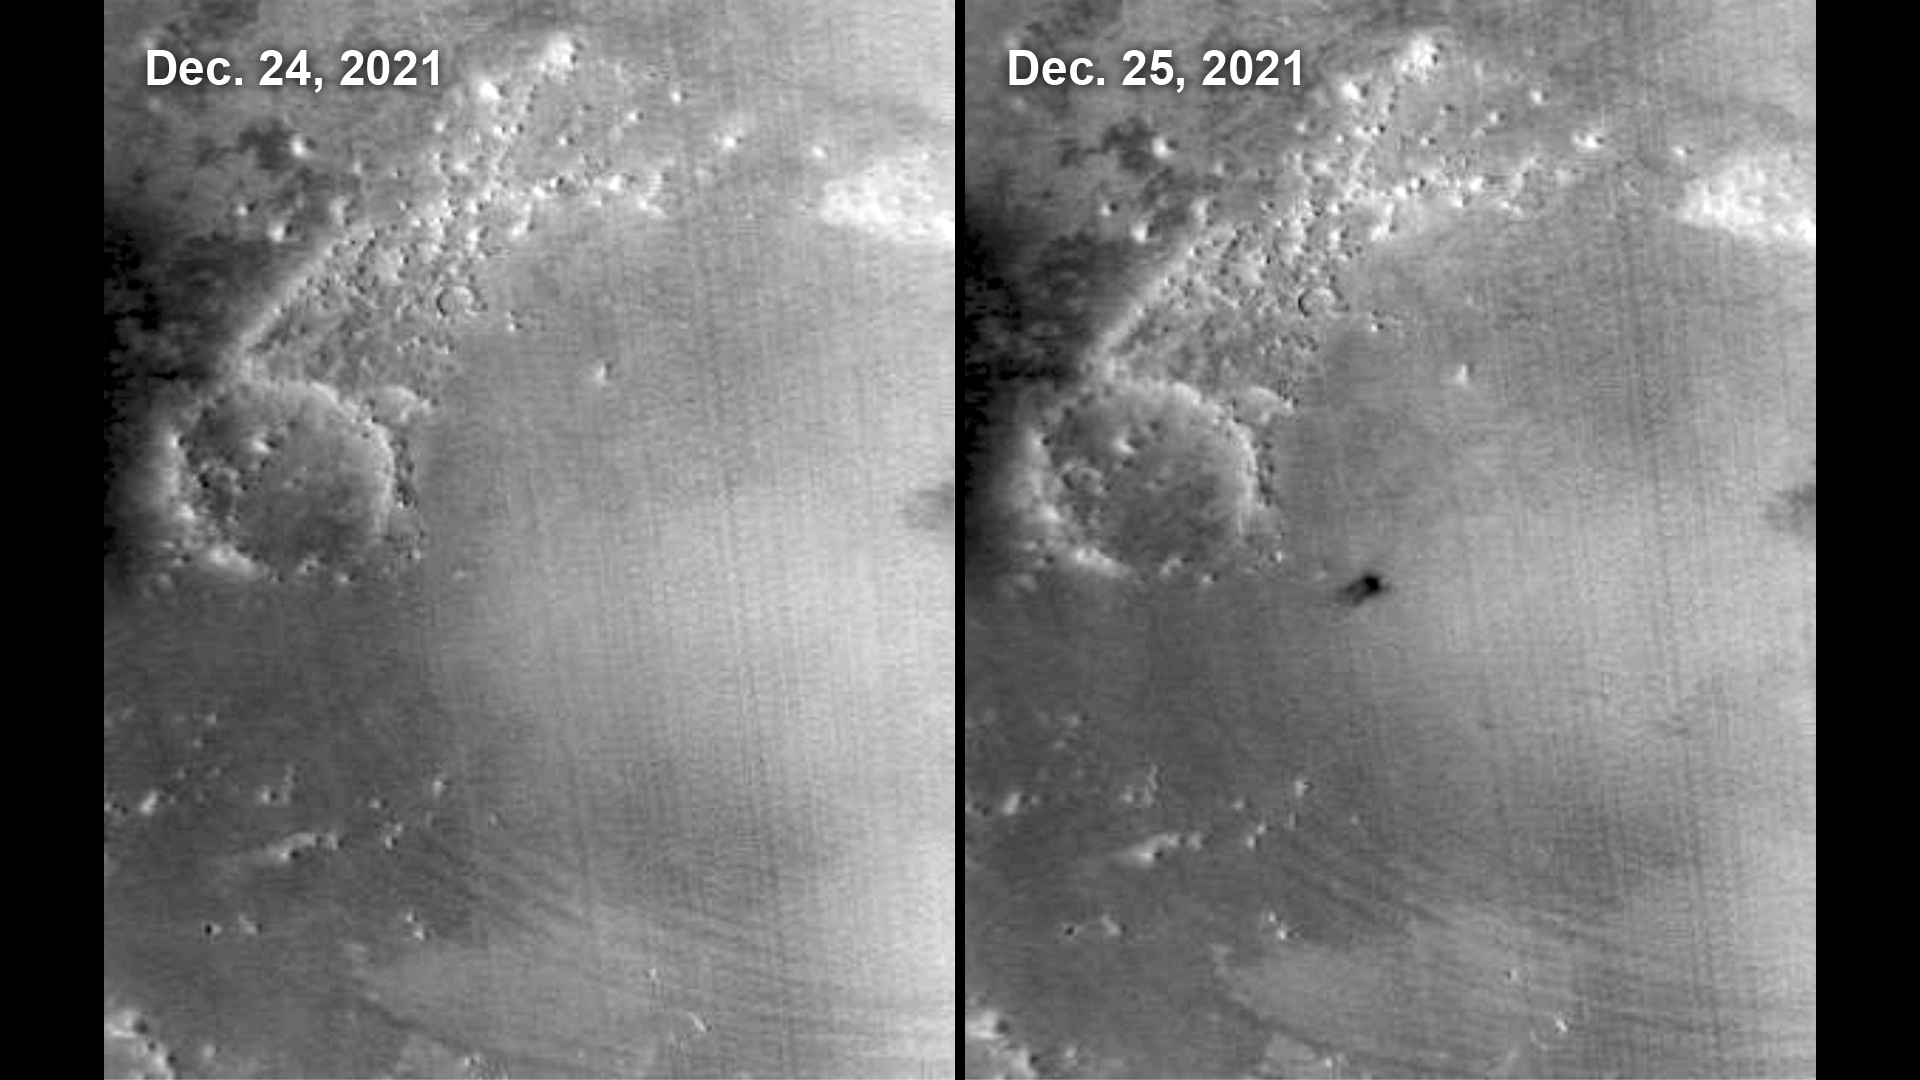

MARCI Views a Mars Impact Crater in Amazonis Planitia

The Mars Color Imager (MARCI) camera aboard NASA’s Mars Reconnaissance Orbiter (MRO) captured this before-and-after comparison of a region of Mars called Amazonis Planitia, which was struck by a meteoroid on Dec. 24, 2021.

The impact was so large that MARCI can view it from space.

As MRO passes over the planet, MARCI takes linear images – essentially strips – of the planet’s circumference each day. The images are then stitched together to create a daily global map of the planet, data that’s typically used to monitor atmospheric changes and Martian weather.

NASA’s Jet Propulsion Laboratory, a division of Caltech in Pasadena, California, manages the Mars Reconnaissance Orbiter Project for NASA’s Science Mission Directorate in Washington. MARCI was built and is operated by Malin Space Science Systems in San Diego. Lockheed Martin Space Systems in Denver built the spacecraft.

Credit: NASA/JPL-Caltech/MSSS